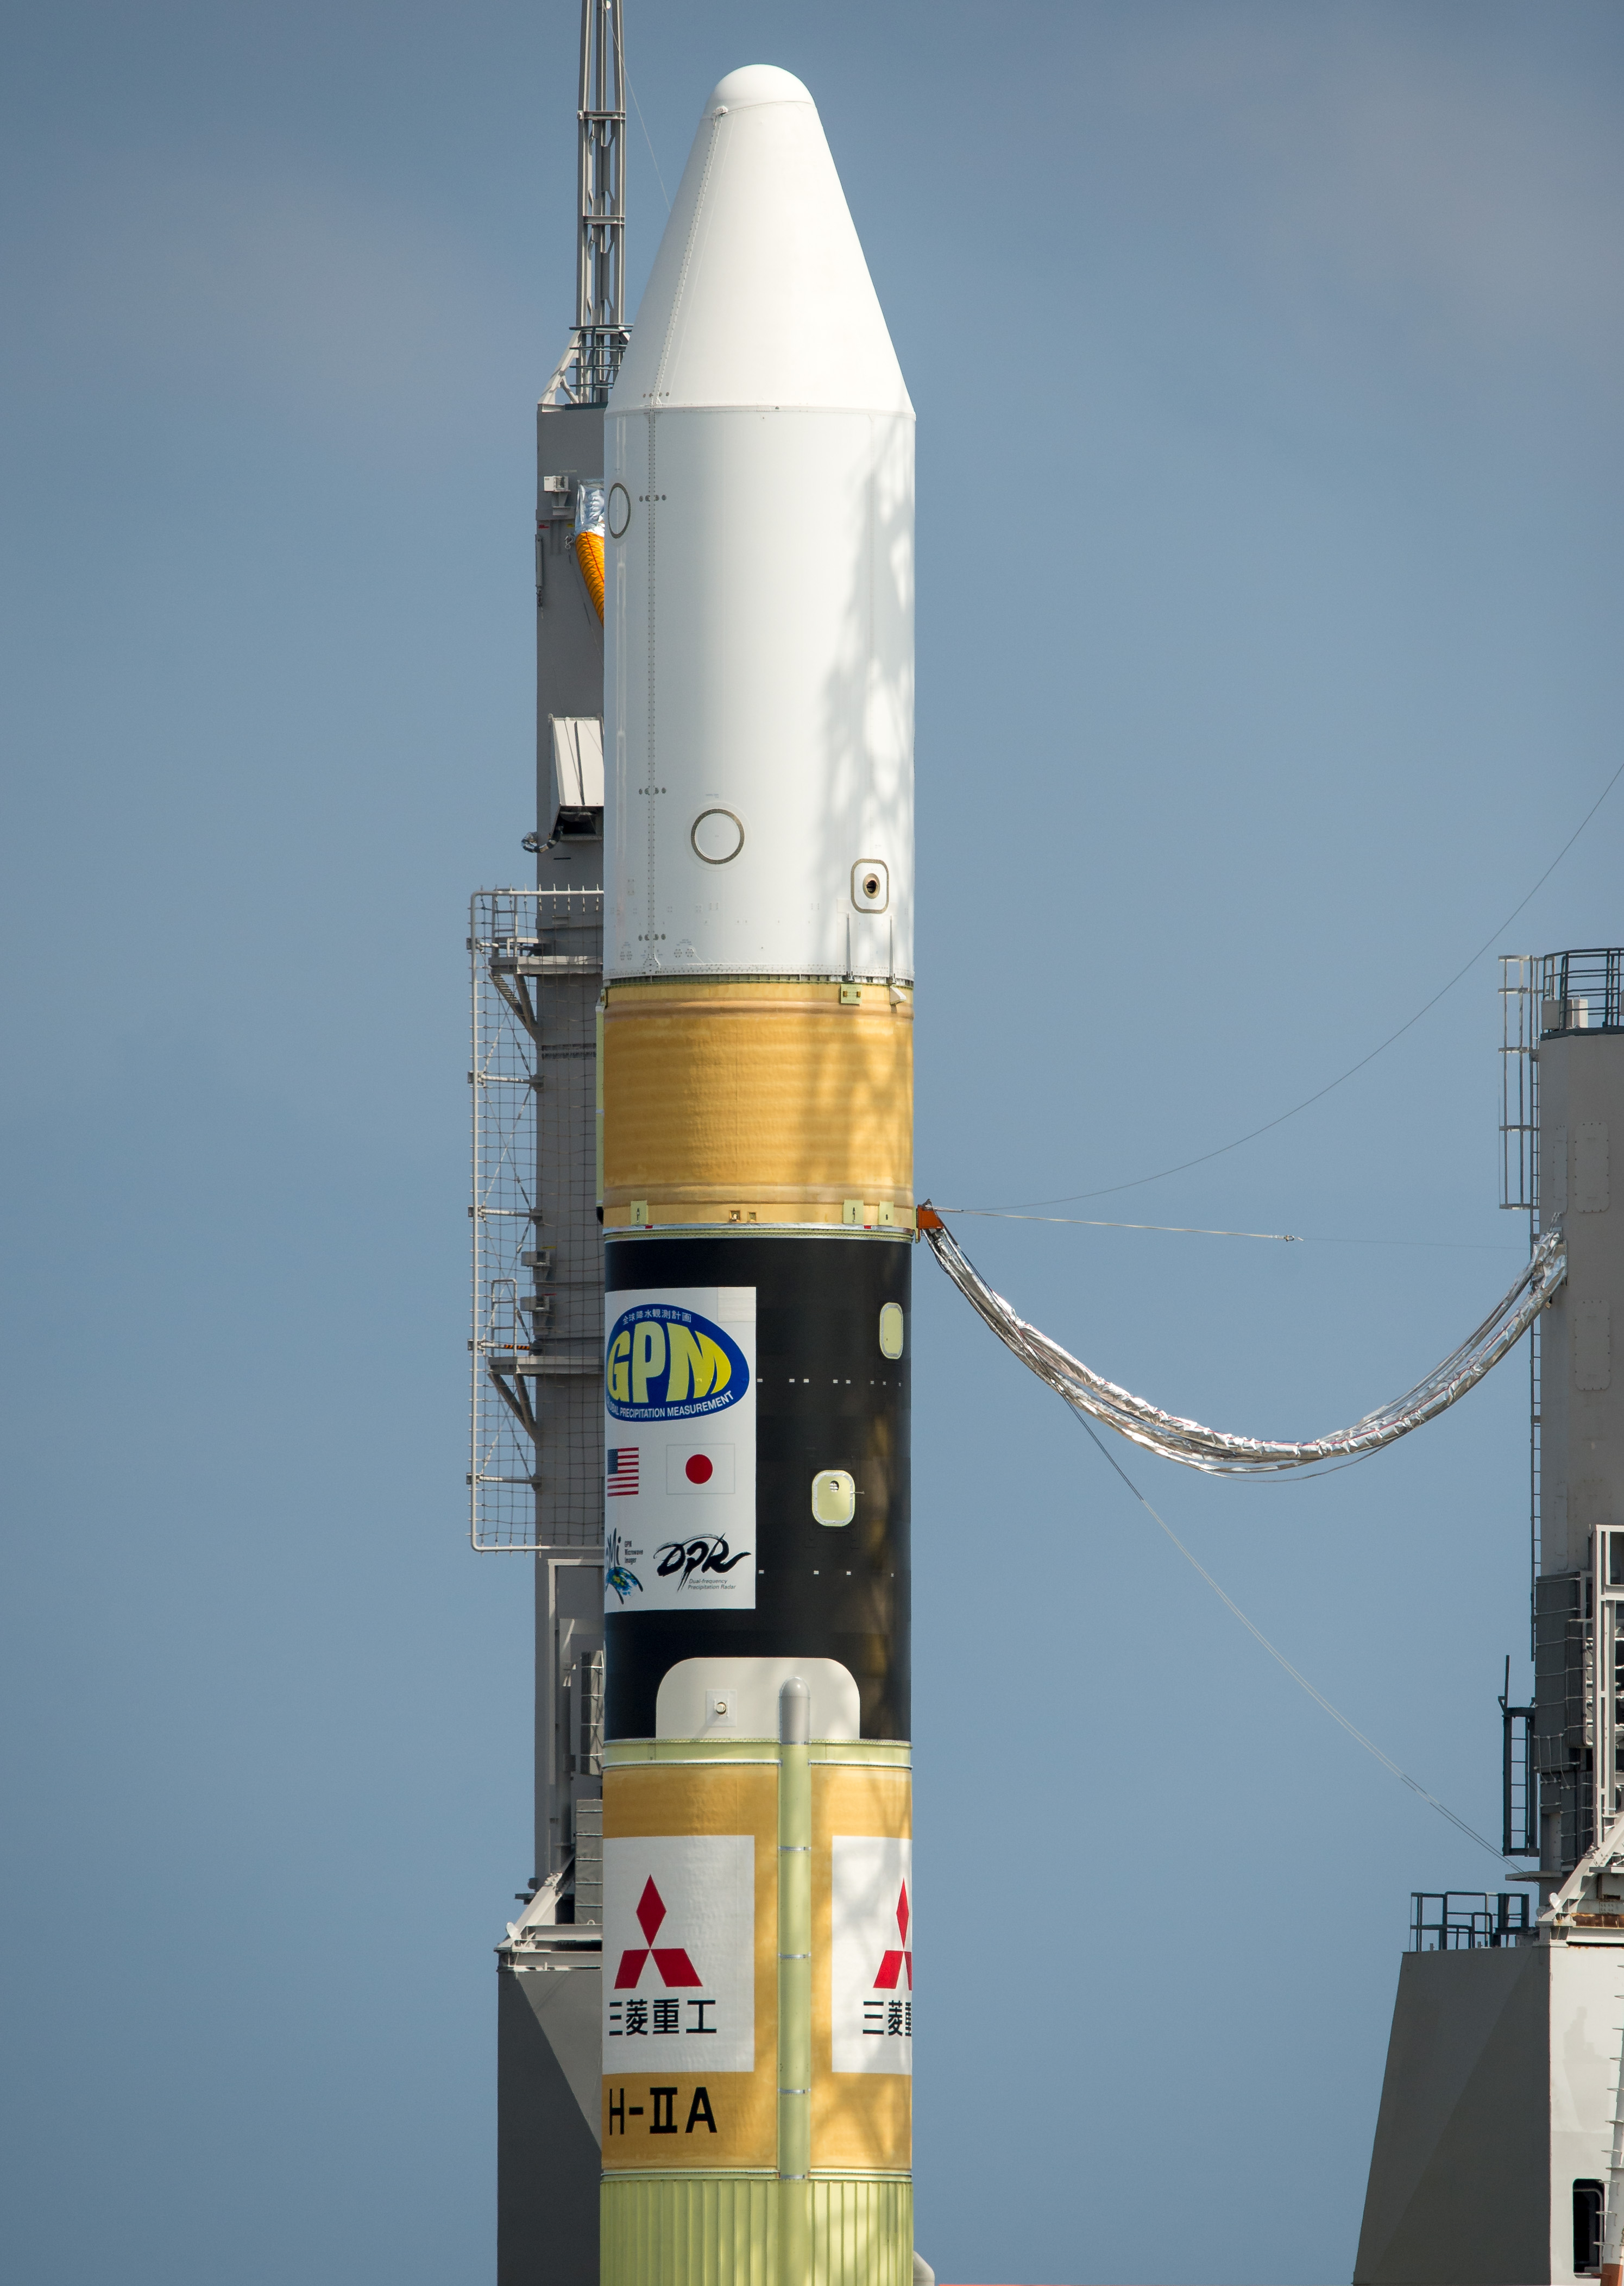

Global Precipitation Measurement (GPM) Mission

A Japanese H-IIA rocket carrying the NASA-Japan Aerospace Exploration Agency (JAXA), Global Precipitation Measurement (GPM) Core Observatory is seen as it rolls out to launch pad 1 of the Tanegashima Space Center, Thursday, Feb. 27, 2014, Tanegashima, Japan. Once launched, the GPM spacecraft will collect information that unifies data from an international network of existing and future satellites to map global rainfall and snowfall every three hours.

Credit: (NASA/Bill Ingalls)